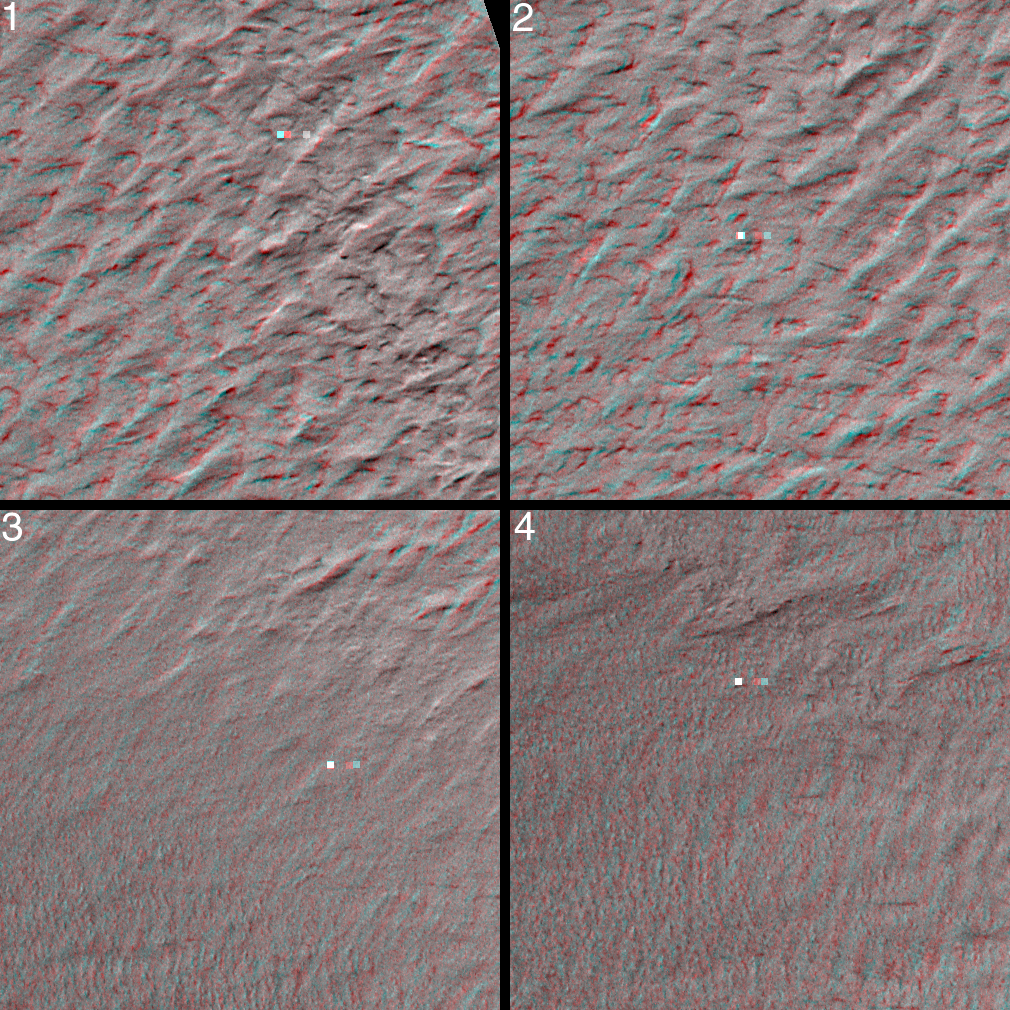

South Polar Terrain in 3-D

The data acquired by the Mars Global Surveyor (MGS) Mars Orbiter Camera (MOC) during the period between September 1999 and February 2000–now available for viewing in the MGS MOC GALLERY–include hundreds of pictures taken in support of the Mars Polar Lander mission before and after the attempted landing. Repeated efforts to find the lost lander during December 1999 and January – February 2000 resulted in several overlapping pictures taken from different angles as the spacecraft was pointed off its usual nadir–looking straight down–imaging position. Pictures such as these are perfect for 3-D, or, stereo, viewing. The context image on the right shows, at 20 meters (66 ft) per pixel, the mosaic of MOC images obtained to search for the lost lander. The four small white boxes show the locations of 3D views in the picture on the left. To view these in stereo, you need red-blue 3D glasses (red filter over left eye, blue over right). Each stereo (3-D) image covers an area approximately 750 by 750 meters (about 1/2 a mile on a side). The terrain appears to be rugged, but the cause of this relief is unknown. Perhaps wind and frost have shaped this landscape. The Mars Polar Lander was lost during descent on December 3, 1999. Its location was not found in the MOC images (finding the lander would have been very difficult, because it is so small–smaller than a Volkswagen “Beetle”–and the camera was not really designed to see things that small; see Mars Polar Lander: The Search Begins). These images are located near 76.3°S, 195.0°W. North is toward the top and illumination is from the upper left. For scale, two small squares in each 3-D image are 10 m on a side, 40 m apart horizontally, and 10 m apart vertically (10 m = 10.9 yards; 40 m = 47.3 yards).

Credit: NASA/JPL/MSSS